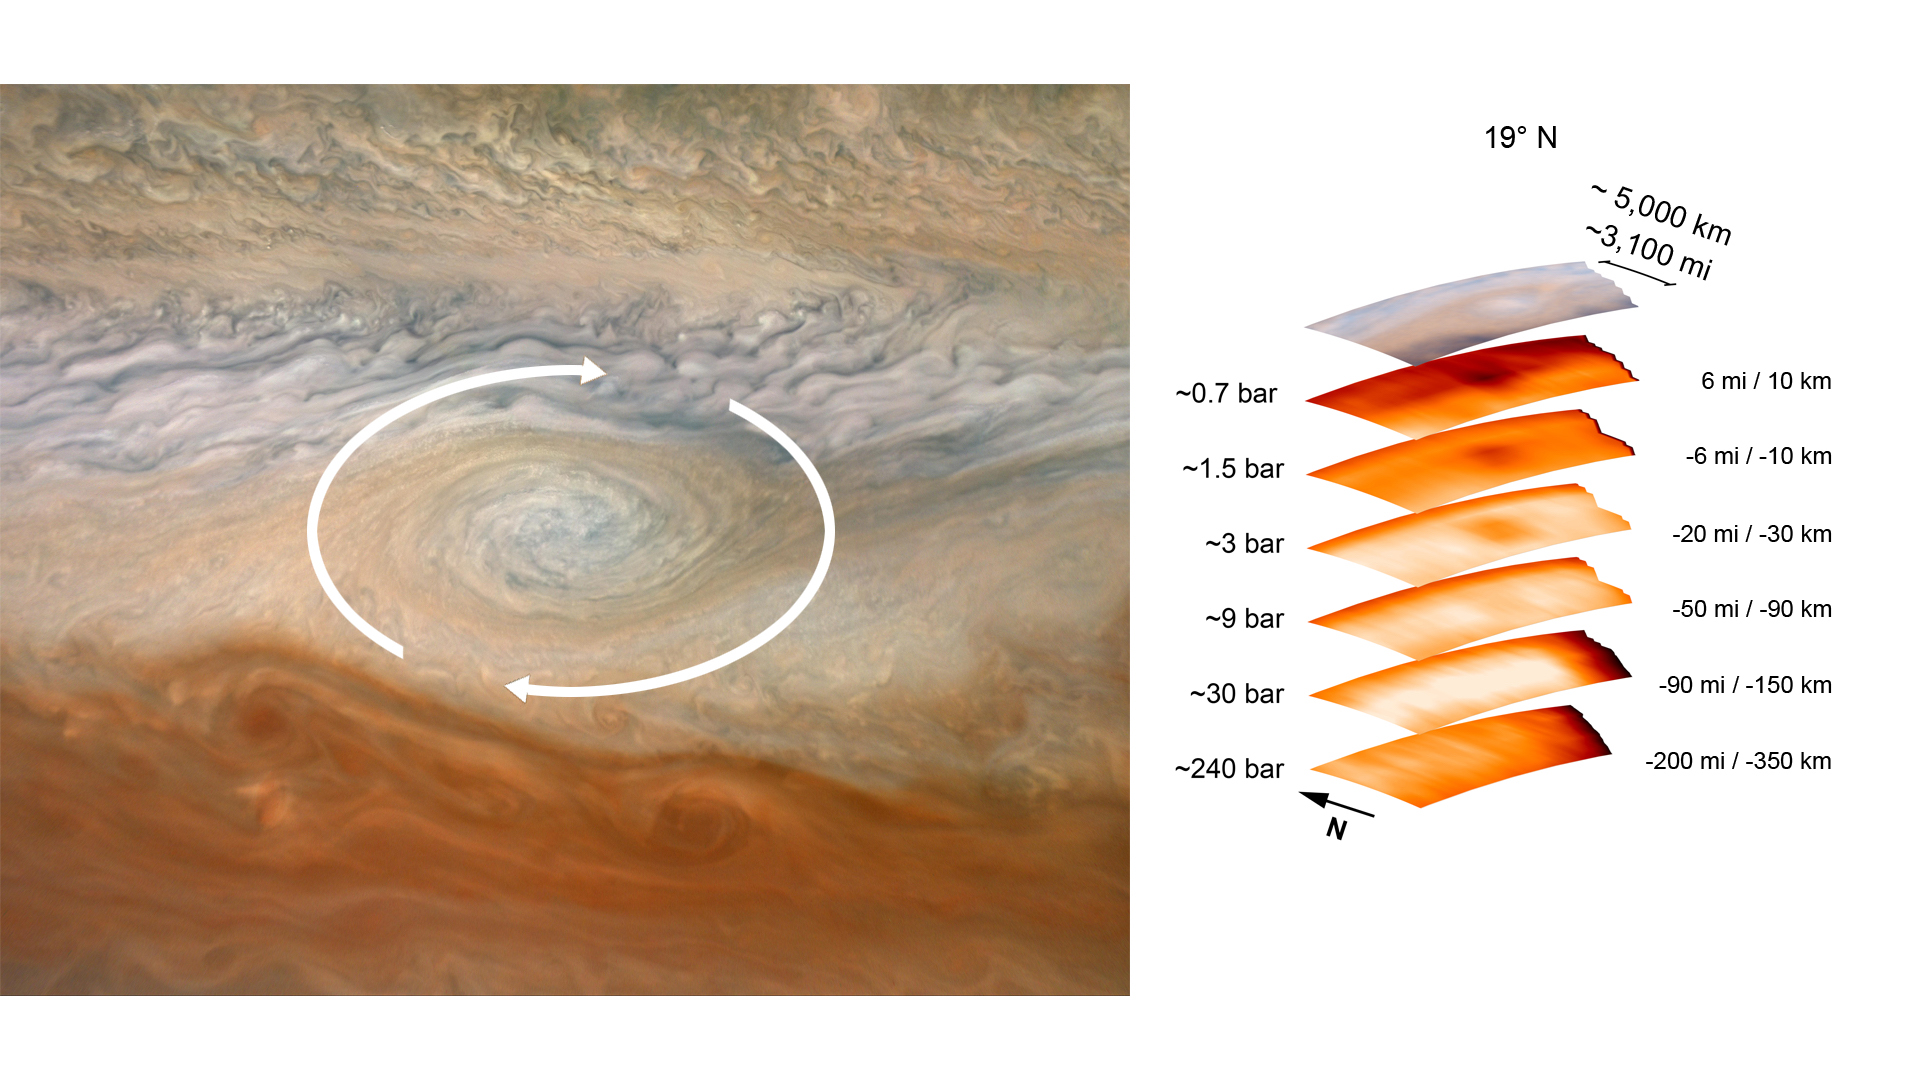

A Deep Dive Into a Jupiter Vortex

The image on the left, taken by the JunoCam imager aboard NASA’s Juno spacecraft, has been annotated to depict the clockwise rotation of a vortex at Jupiter. The graphic on the right highlights the large-scale structure of the feature as seen by the spacecraft’s microwave radiometer (MWR) instrument. Data for the image and the microwave radiometer results were collected during a low flyby of Jupiter that took place on July 21, 2019.

The radiometer data was acquired from the six channels of MWR. Each MWR channel peers progressively deeper below the visible cloud tops. In fact, the MWR instrument enables Juno to see deeper into Jupiter than any previous spacecraft or Earth-based observations.

Unlike Earth, which as a solid surface, Jupiter is a gas giant with no discernable solid surface. So the planetary science community has defined the “base” of Jupiter’s atmosphere as the location where its pressure is equivalent to 1 bar. A bar is a metric unit of pressure that, at 14.5 pounds per square inch, is slightly less than the average atmospheric pressure on Earth at sea level. The numbers to the left of each layer of MWR data above indicate the pressure at the location in the atmosphere where the MWR reading occurred.

The measurements to the right of each layer of MWR data provide the distance – either above or below the 1 bar level – from which the corresponding MWR measurement was taken. For context, the top layer in the figure is a visible-light image depicting Jupiter’s different levels of clouds, with an average altitude about 6 miles above the 1 bar pressure region.

Credit: Image data: NASA/JPL-Caltech/SwRI/MSSS, Image processing: Björn Jónsson CC BY